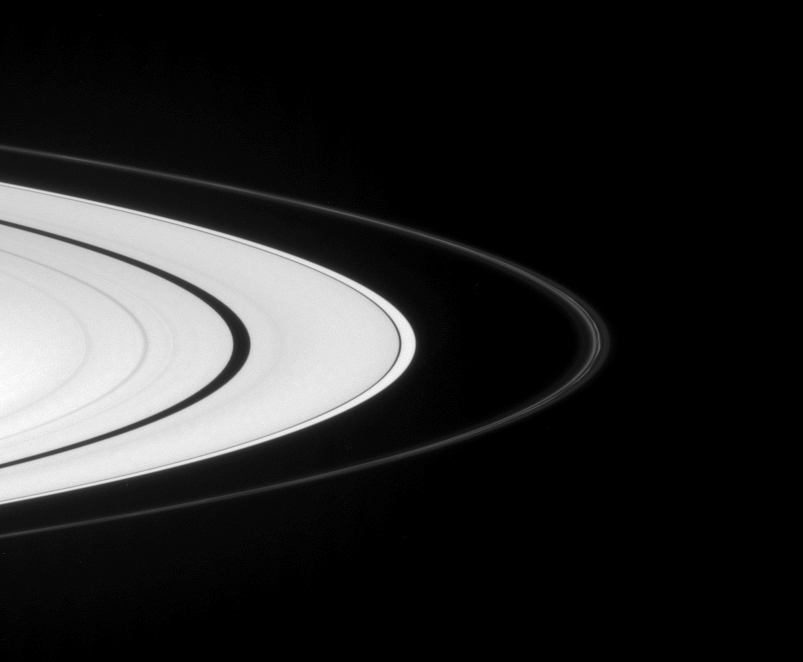

F-ring Evolution

Saturn’s narrow F ring displays two bright strands, flanked by fainter material. The continuing evolution of this quirky ring is an ongoing subject of study for Cassini scientists.

This view looks toward the sunlit side of the rings from about 4 degrees below the ringplane.

The image was taken in visible green light with the Cassini spacecraft narrow-angle camera on Sept. 7, 2007. The view was acquired at a distance of approximately 3.1 million kilometers (1.9 million miles) from Saturn and at a Sun-Saturn-spacecraft, or phase, angle of 29 degrees. Image scale is 18 kilometers (11 miles) per pixel.

The Cassini-Huygens mission is a cooperative project of NASA, the European Space Agency and the Italian Space Agency. The Jet Propulsion Laboratory, a division of the California Institute of Technology in Pasadena, manages the mission for NASA’s Science Mission Directorate, Washington, D.C. The Cassini orbiter and its two onboard cameras were designed, developed and assembled at JPL. The imaging operations center is based at the Space Science Institute in Boulder, Colo.

Credit: NASA/JPL/Space Science Institute